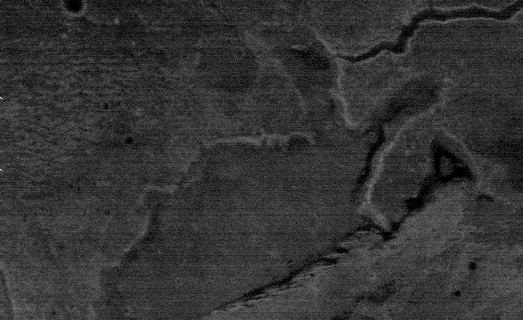

THEMIS Images As Art #27

Welcome to the second annual THEMIS ART MONTH. From Jan. 31 through March 4 we will be showcasing images for their aesthetic value, rather than their science content. Portions of these images resemble things in our everyday lives, from animals to letters of the alphabet. We hope you enjoy our fanciful look at Mars!

Perhaps a bunny…with a bell?

Note: this THEMIS visual image has not been radiometrically nor geometrically calibrated for this preliminary release. An empirical correction has been performed to remove instrumental effects. A linear shift has been applied in the cross-track and down-track direction to approximate spacecraft and planetary motion. Fully calibrated and geometrically projected images will be released through the Planetary Data System in accordance with Project policies at a later time.

NASA’s Jet Propulsion Laboratory manages the 2001 Mars Odyssey mission for NASA’s Office of Space Science, Washington, D.C. The Thermal Emission Imaging System (THEMIS) was developed by Arizona State University, Tempe, in collaboration with Raytheon Santa Barbara Remote Sensing. The THEMIS investigation is led by Dr. Philip Christensen at Arizona State University. Lockheed Martin Astronautics, Denver, is the prime contractor for the Odyssey project, and developed and built the orbiter. Mission operations are conducted jointly from Lockheed Martin and from JPL, a division of the California Institute of Technology in Pasadena.

Credit: NASA/JPL/Arizona State University